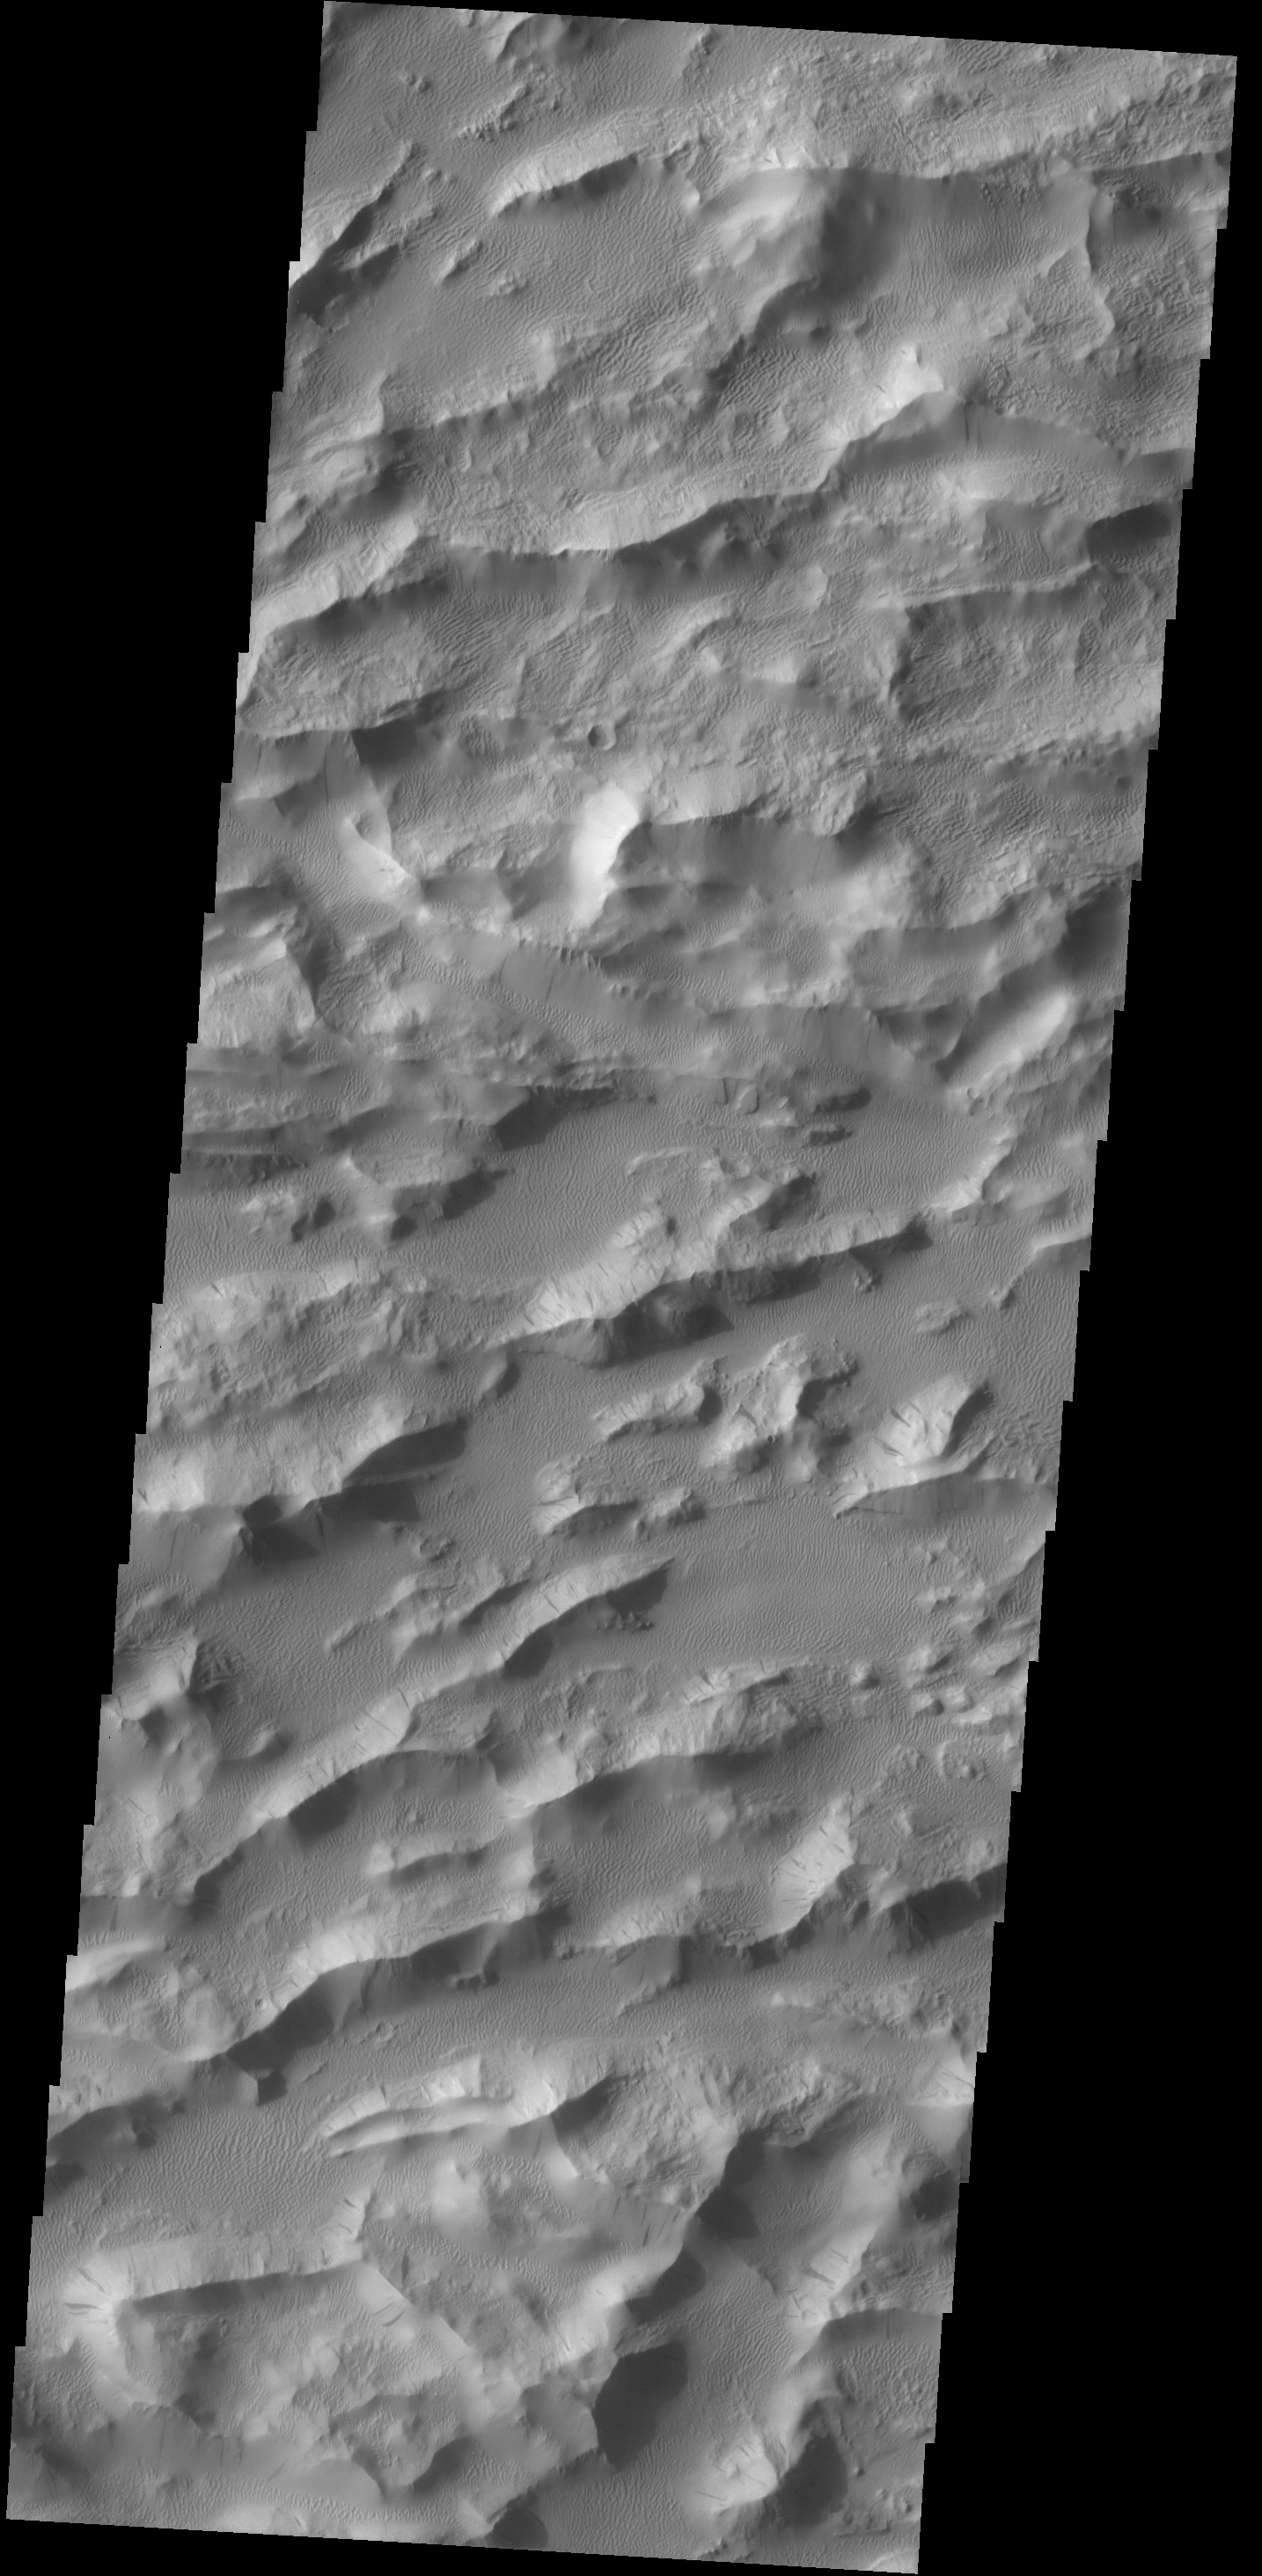

Lycus Sulci

Today’s VIS image shows a portion of Lycus Sulci, a complex region of ridges located on the northern side of Olympus Mons. The term sulci means subparallel furrows and ridges.

Credit: NASA/JPL-Caltech/ASU